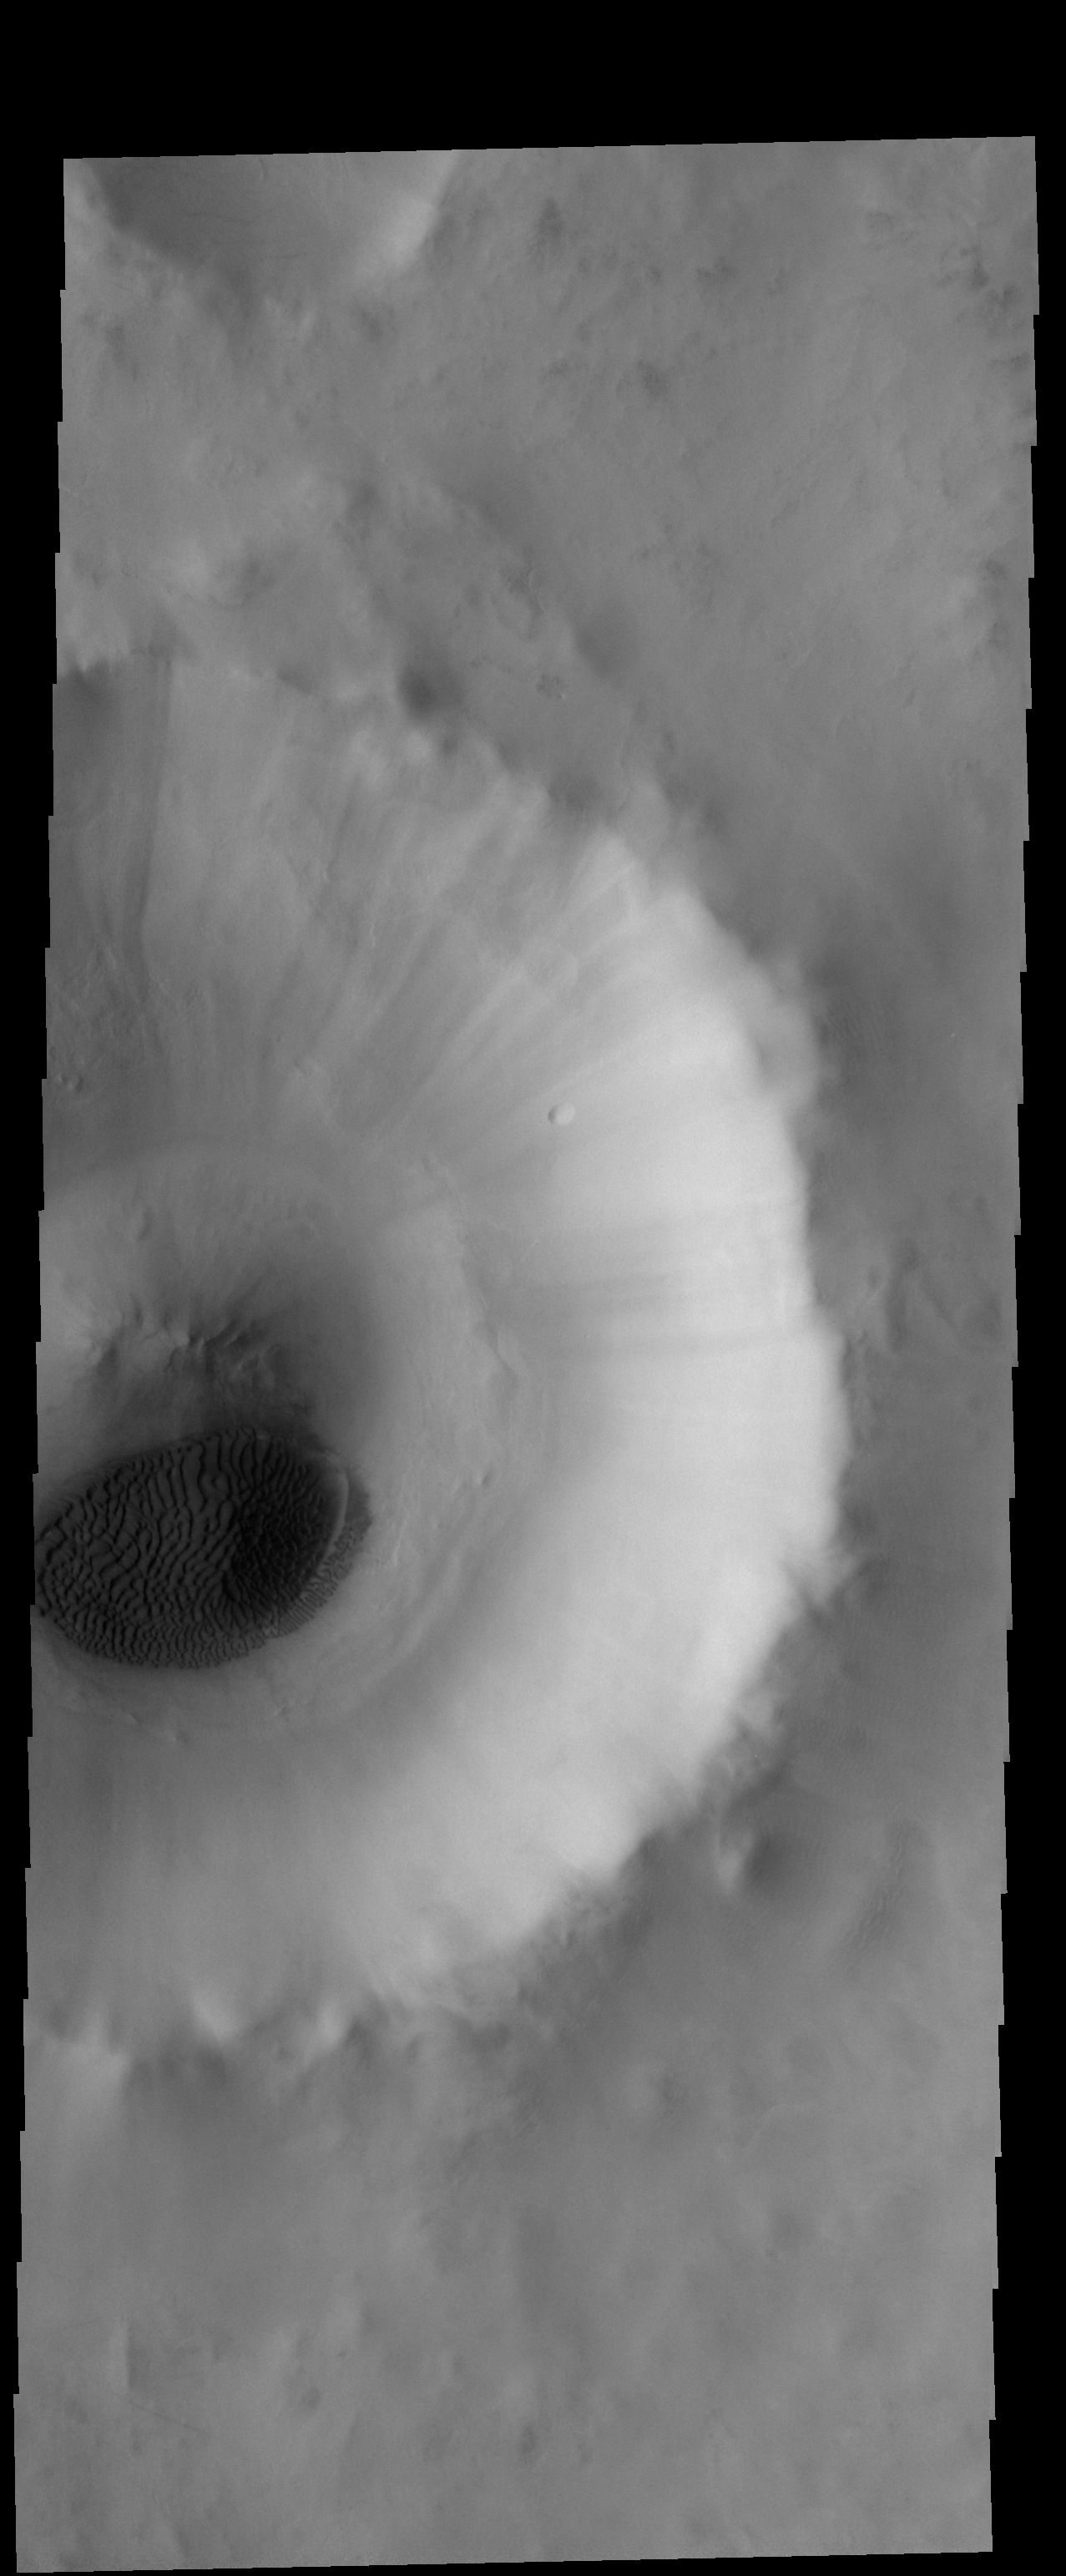

Crater Dunes

A sand sheet with surface dune forms covers part of the floor of this unnamed crater. This crater is located in Acidalia Planitia.

Credit: NASA/JPL-Caltech/ASU